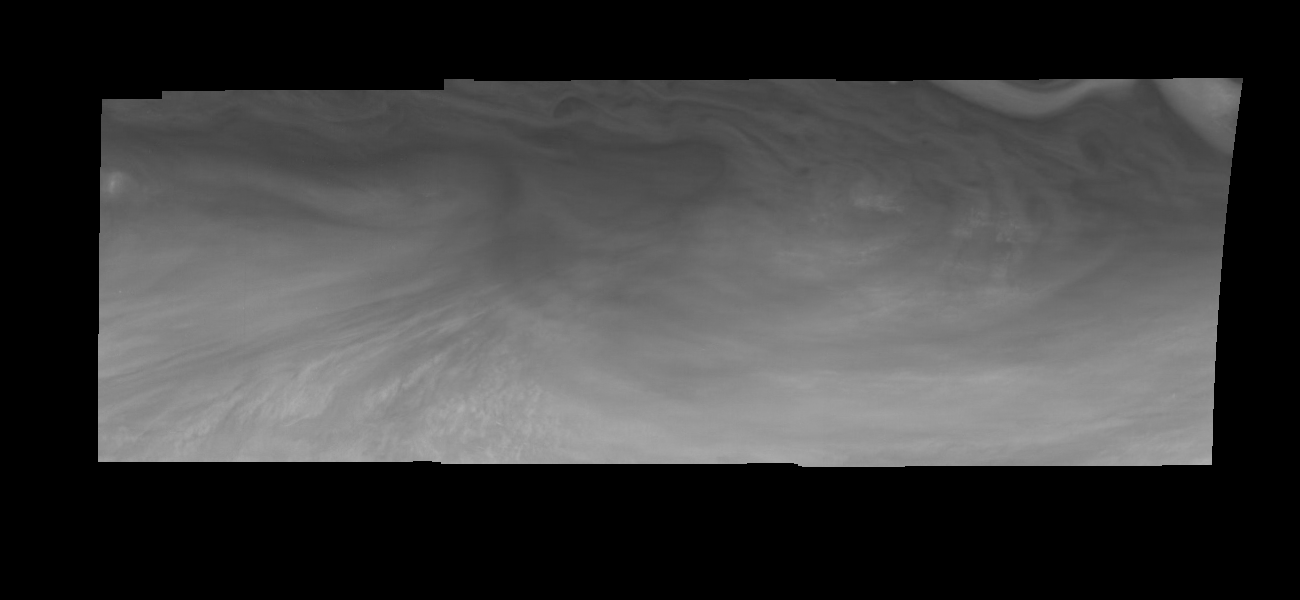

Jupiter’s Equatorial Region in Violet Light (Time Set 2)

Mosaic of an equatorial “hotspot” on Jupiter at 410 nanometers (nm). The mosaic covers an area of 34,000 kilometers by 11,000 kilometers. Light at 410 nm is affected by the sizes and compositions of cloud particles, as well as the trace chemicals that give Jupiter’s clouds their colors. This image shows the features of Jupiter’s main visible cloud deck and the hazy cloud layer above it. The dark region near the center of the mosaic is an equatorial “hotspot” similar to the Galileo Probe entry site. These features are holes in the bright, reflective, equatorial cloud layer where warmer thermal emission from Jupiter’s deep atmosphere can pass through. The circulation patterns observed here along with the composition measurements from the Galileo Probe suggest that dry air may be converging and sinking over these regions, maintaining their cloud-free appearance.

North is at the top. The mosaic covers latitudes 1 to 10 degrees and is centered at longitude 336 degrees West. The smallest resolved features are tens of kilometers in size. These images were taken on December 17, 1996, at a range of 1.5 million kilometers by the Solid State Imaging system aboard NASA’s Galileo spacecraft.

The Jet Propulsion Laboratory, Pasadena, CA manages the mission for NASA’s Office of Space Science, Washington, DC.

Credit: NASA/JPL-Caltech